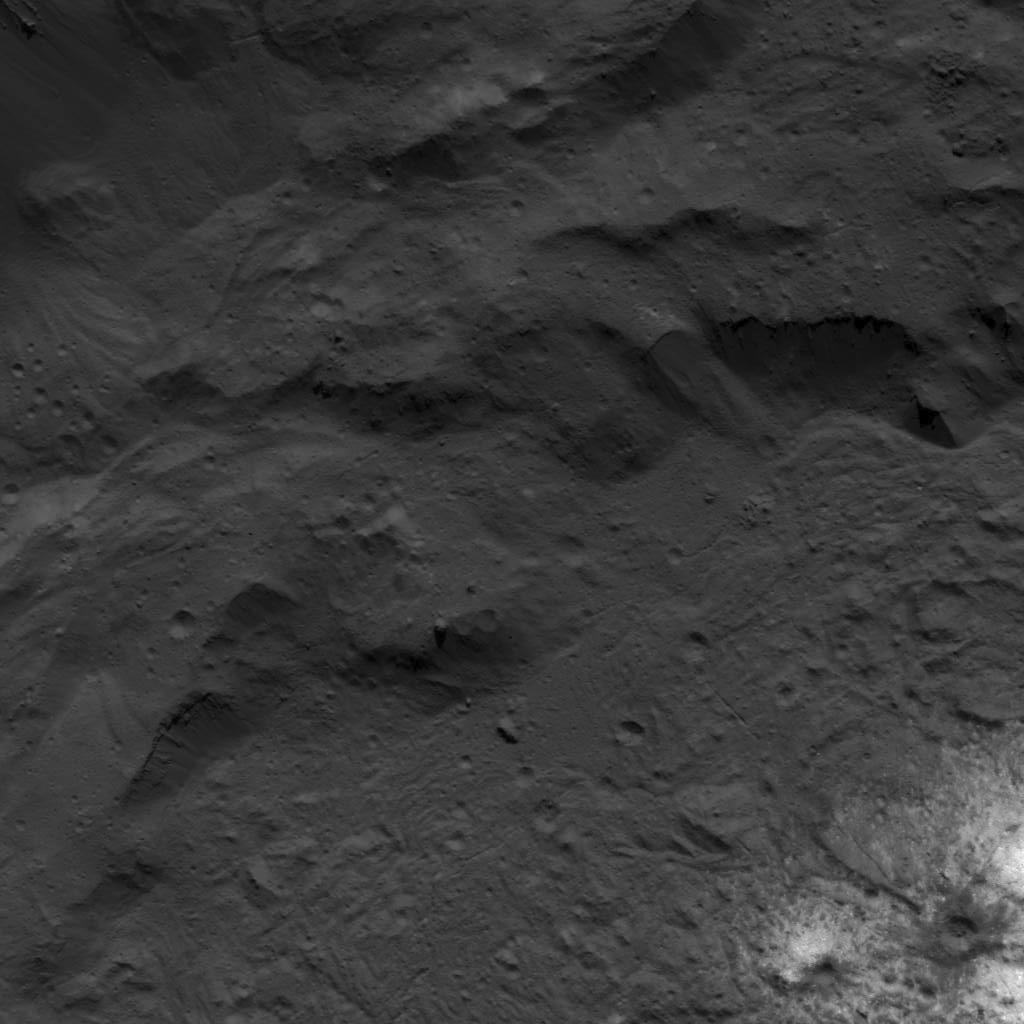

Base of Occator Crater’s Eastern Wall Next to the Vinalia Faculae

This image was obtained by NASA’s Dawn spacecraft on July 23, 2018 from an altitude of about 84 miles (135 kilometers).

The center of this picture is located at about 18.7 degrees north latitude and 243.6 degrees east longitude.

Dawn’s mission is managed by JPL for NASA’s Science Mission Directorate in Washington. Dawn is a project of the directorates Discovery Program, managed by NASA’s Marshall Space Flight Center in Huntsville, Alabama. JPL is responsible for overall Dawn mission science. Orbital ATK Inc., in Dulles, Virginia, designed and built the spacecraft. The German Aerospace Center, Max Planck Institute for Solar System Research, Italian Space Agency and Italian National Astrophysical Institute are international partners on the mission team.

Credit: NASA/JPL-Caltech/UCLA/MPS/DLR/IDA